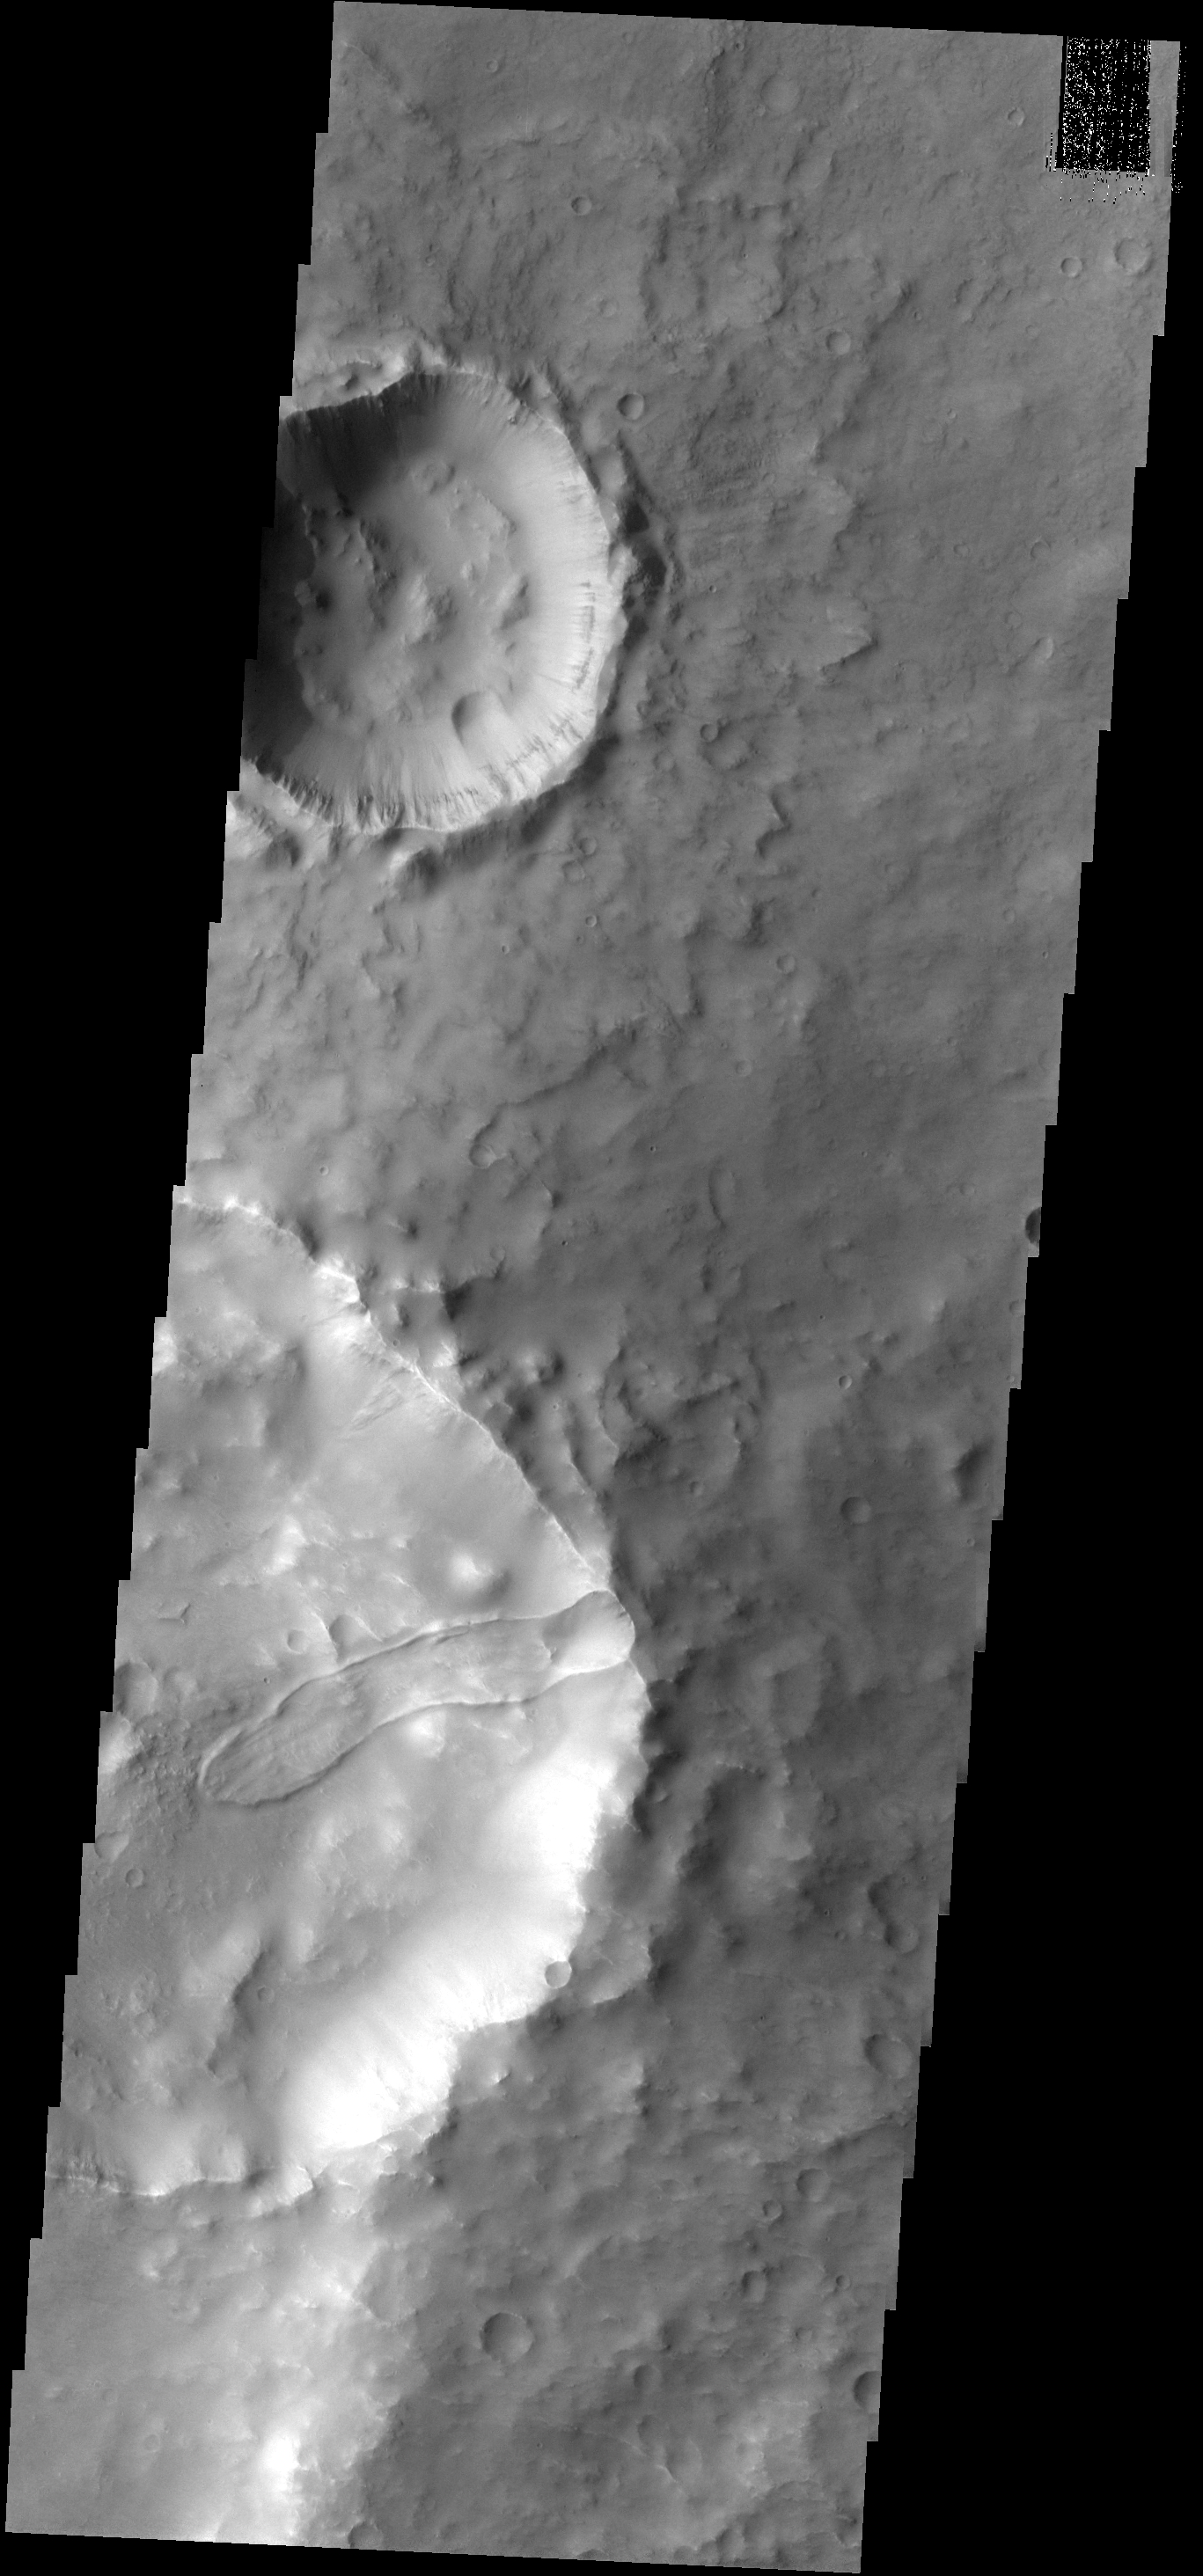

Crater Slide

This landslide occurs in an unnamed crater.

Image information: VIS instrument. Latitude -7.4N, Longitude 76.8E. 18 meter/pixel resolution.

Please see the THEMIS Data Citation Note for details on crediting THEMIS images.

Note: this THEMIS visual image has not been radiometrically nor geometrically calibrated for this preliminary release. An empirical correction has been performed to remove instrumental effects. A linear shift has been applied in the cross-track and down-track direction to approximate spacecraft and planetary motion. Fully calibrated and geometrically projected images will be released through the Planetary Data System in accordance with Project policies at a later time.

NASA’s Jet Propulsion Laboratory manages the 2001 Mars Odyssey mission for NASA’s Office of Space Science, Washington, D.C. The Thermal Emission Imaging System (THEMIS) was developed by Arizona State University, Tempe, in collaboration with Raytheon Santa Barbara Remote Sensing. The THEMIS investigation is led by Dr. Philip Christensen at Arizona State University. Lockheed Martin Astronautics, Denver, is the prime contractor for the Odyssey project, and developed and built the orbiter. Mission operations are conducted jointly from Lockheed Martin and from JPL, a division of the California Institute of Technology in Pasadena.

Credit: NASA/JPL/ASU